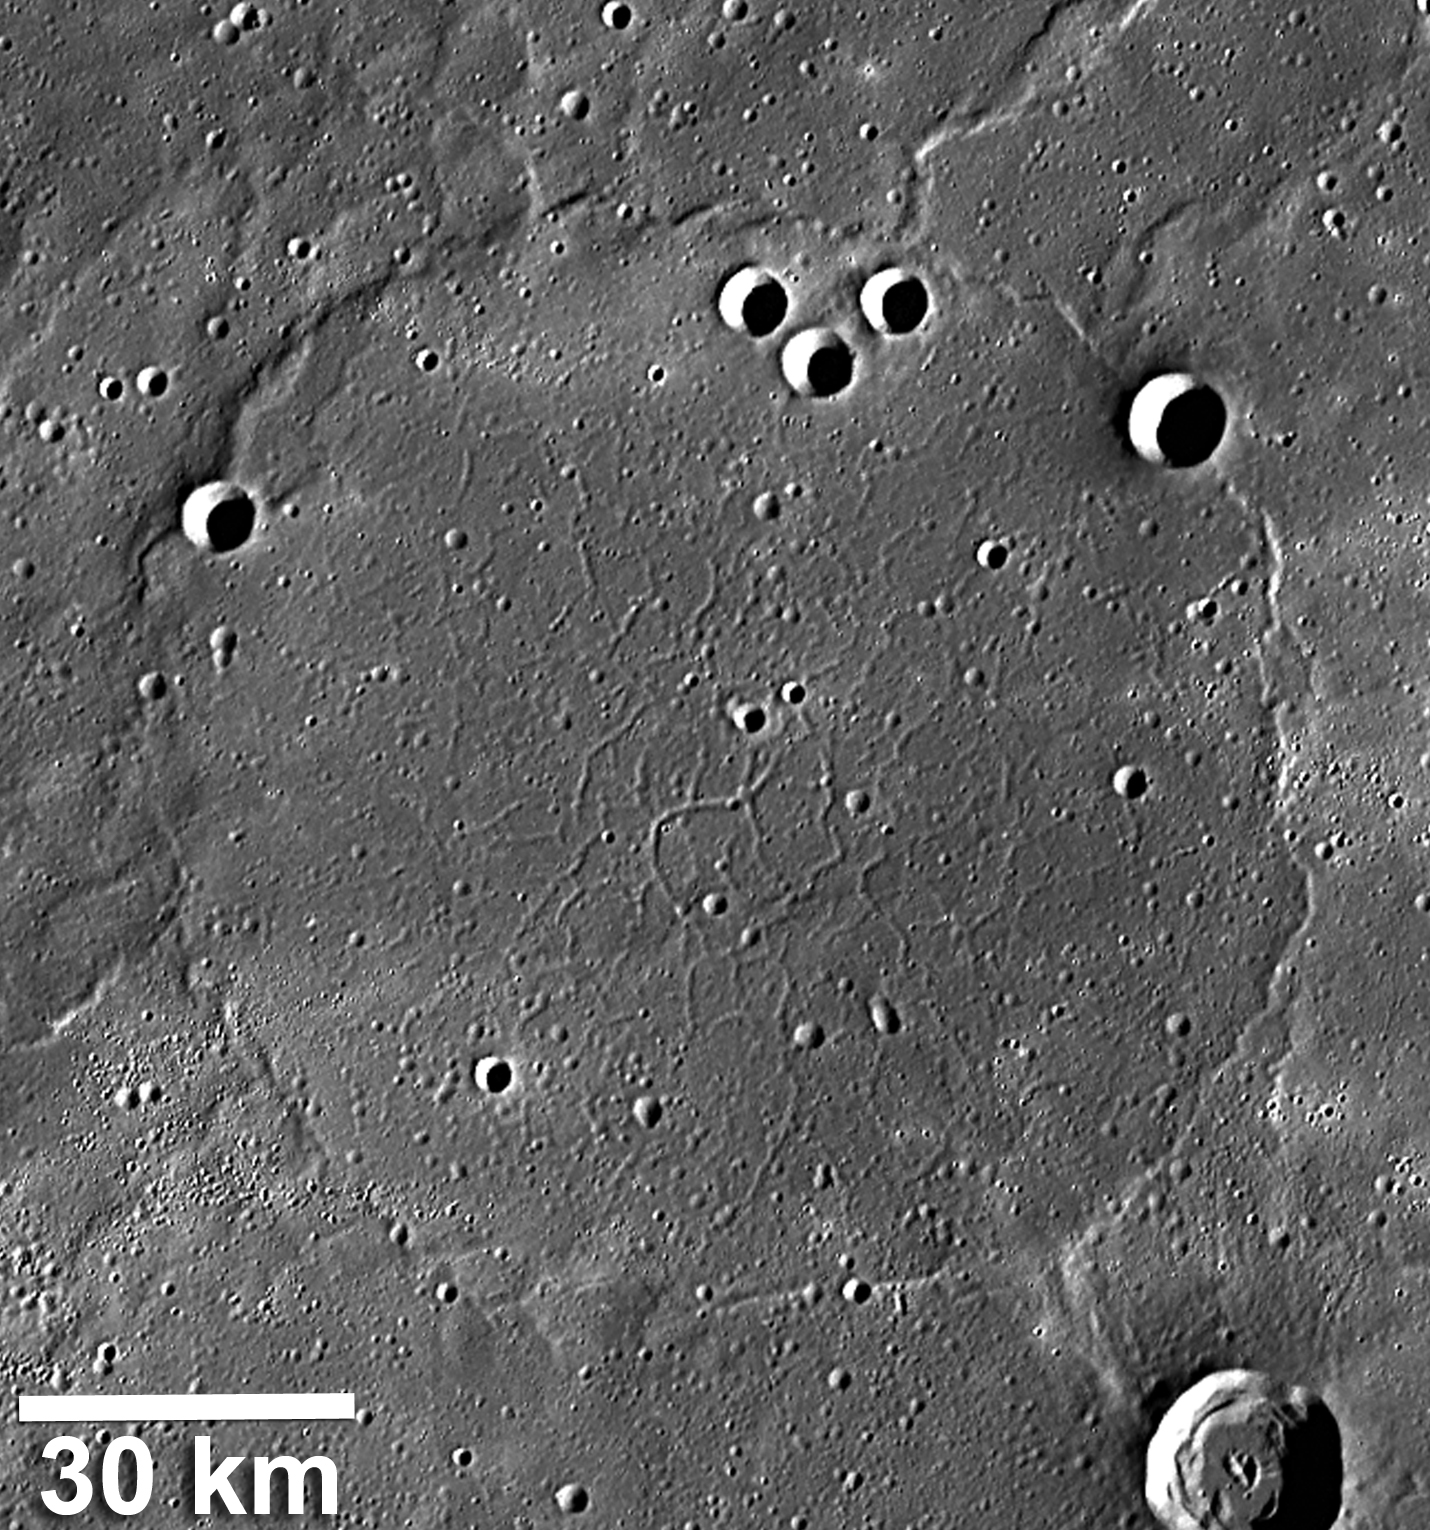

Ridge and Trough System on Mercury

This image shows wrinkle ridges, which formed when the volcanic plains were pushed together and buckled, encircling a network of troughs or graben, which formed when the volcanic plains were stretched and pulled apart. The wrinkle-ridge ring, about 100 km in diameter, is formed over the rim of a ghost crater, an impact crater that was flooded and buried by lava flows. Read the full Mission News story for more details about a recently published scientific study of these unusual tectonic landforms

Instrument: Mercury Dual Imaging System (MDIS)
Center Latitude: 60.2°
Center Longitude: 36.5° E
Scale: See 30-kilometer (19-mile) scale bar on image

The MESSENGER spacecraft is the first ever to orbit the planet Mercury, and the spacecraft’s seven scientific instruments and radio science investigation are unraveling the history and evolution of the Solar System’s innermost planet. Visit the Why Mercury? section of this website to learn more about the key science questions that the MESSENGER mission is addressing. During the one-year primary mission, MDIS acquired 88,746 images and extensive other data sets. MESSENGER is now in a year-long extended mission, during which plans call for the acquisition of more than 80,000 additional images to support MESSENGER’s science goals.

These images are from MESSENGER, a NASA Discovery mission to conduct the first orbital study of the innermost planet, Mercury. For information regarding the use of images, see the MESSENGER image use policy.

Credit: NASA/Johns Hopkins University Applied Physics Laboratory/Carnegie Institution of Washington